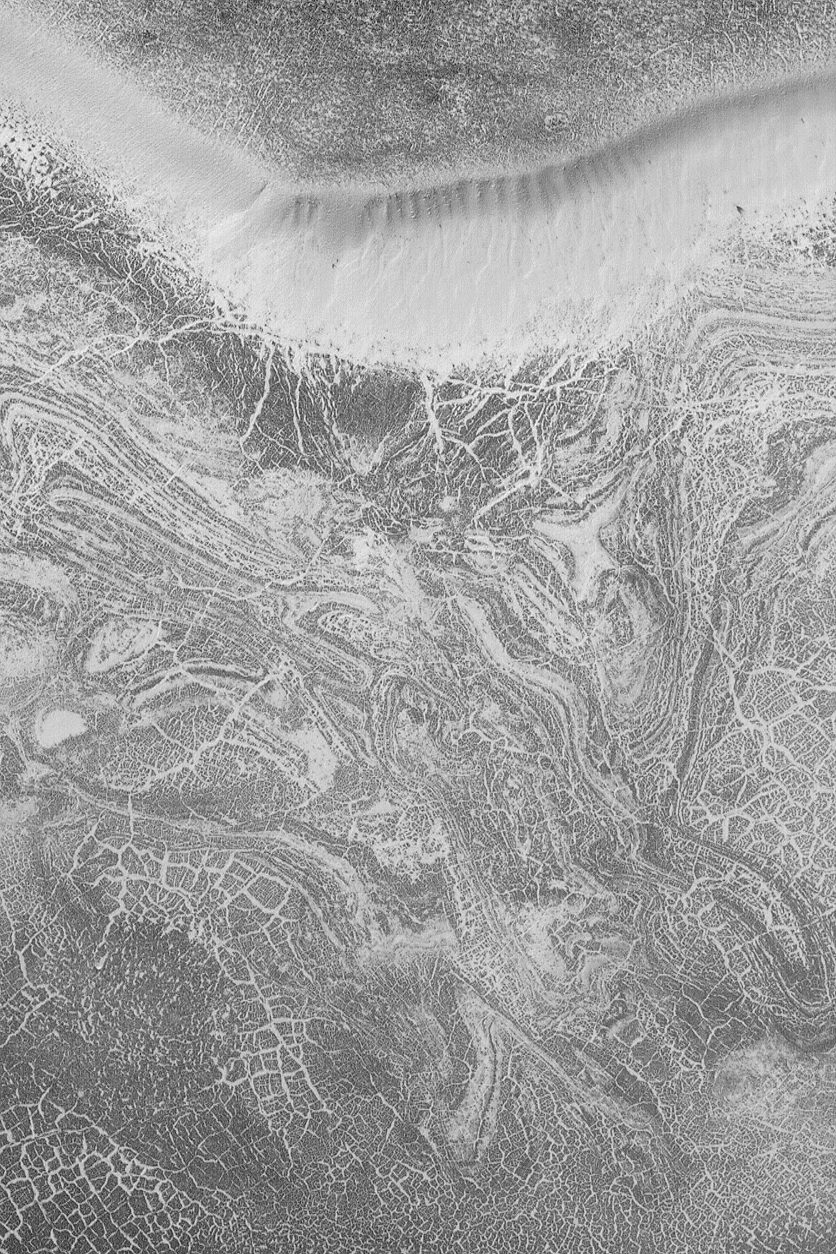

South Polar Patterns

MGS MOC Release No. MOC2-540, 10 November 2003

This August 2003 Mars Global Surveyor (MGS) Mars Orbiter Camera (MOC) picture shows the defrosting floor of a pit in the south polar region near 71.7°S, 1.6°W. The surface exhibits an array of cracks and bands that are emphasized by frost. Some of these are polygons similar to those that form in Earth’s arctic and antarctic regions by processes of freezing and thawing of ground ice. Other bands might represent exposures of layered bedrock. Whether there is ice beneath the ground that has influenced the pattern of cracks and bands is unknown. This picture covers an area 3 km (1.9 mi) wide and is illuminated by sunlight from the upper left.

Credit: NASA/JPL/Malin Space Science Systems